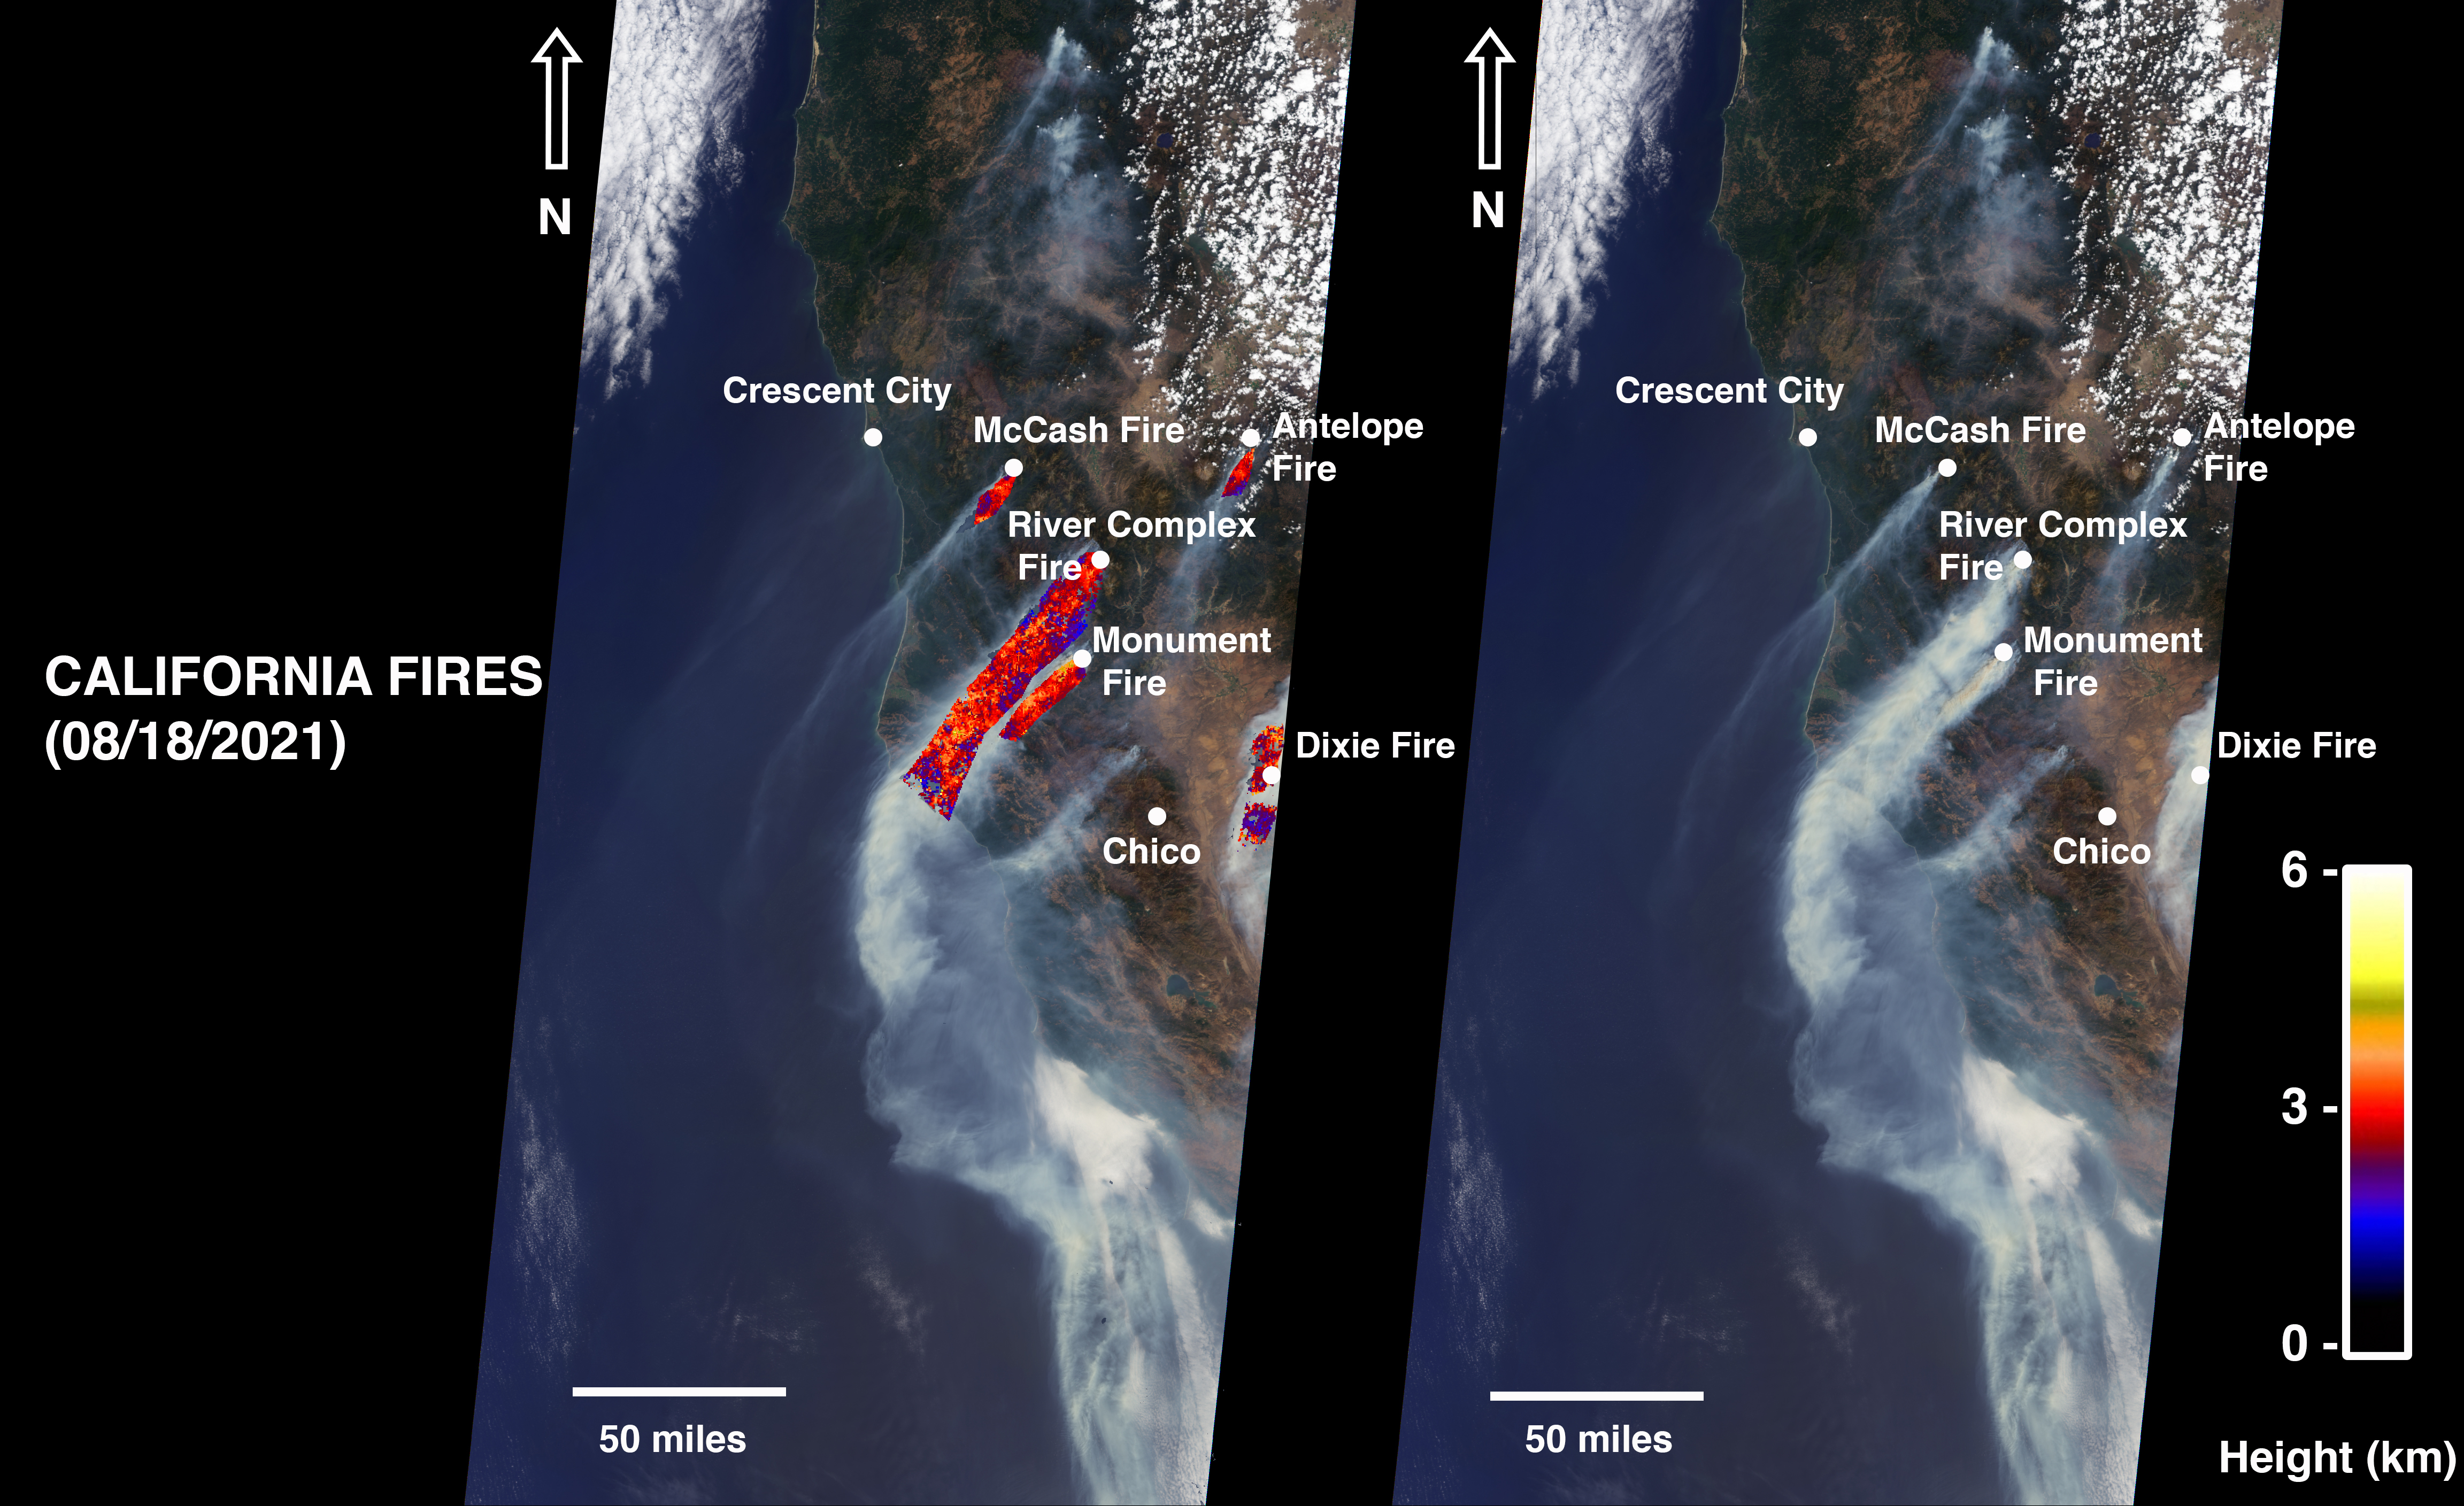

NASA’s MISR Instrument Detects Smoke Plumes Over Northern California

On August 18, 2021, at 12:10 p.m. local time, the Multi-angle Imaging Spectroradiometer (MISR) instrument captured imagery of the McCash, Antelope, River Complex, Monument, and Dixie fires as it passed overhead aboard NASA’s Terra satellite. Combined, the fires had burned over 1 million acres as of August 24, 2021.

MISR has nine cameras that view Earth at different angles. The right side of the image shows smoke from the five fires as observed by MISR’s nadir (downward-pointing) camera. The multi-angular information from MISR’s images is used to calculate the height of the smoke plumes. The results of those calculations are shown on the left side of the image. Smoke from areas in red reached an altitude of at least 9,842 feet (3,000 meters). The highest plume top near the active fires reached approximately 19,685 feet (6,000 meters). In general, higher-altitude plumes like this one transport smoke greater distances from the source, impacting communities downwind. In recent weeks, smoke from fires in the Western U.S. and Canada has impacted much of the East Coast.

This data was acquired during Terra orbit 115254. The smoke plume height calculation was performed using the publicly available MISR INteractive eXplorer (MINX)software tool. The MISR Plume Height Project maintains a database of global smoke plume heights, accessible here.

MISR was built and is managed by NASA’s Jet Propulsion Laboratory, Southern California, for NASA’s Science Mission Directorate in Washington. The Terra spacecraft is managed by NASA’s Goddard Space Flight Center in Greenbelt, Maryland. The MISR data was obtained from the NASA Langley Research Center Atmospheric Science Data Center in Hampton, Virginia. JPL is a division of Caltech in Pasadena.

Credit: NASA/GSFC/LaRC/JPL-Caltech, MISR Team